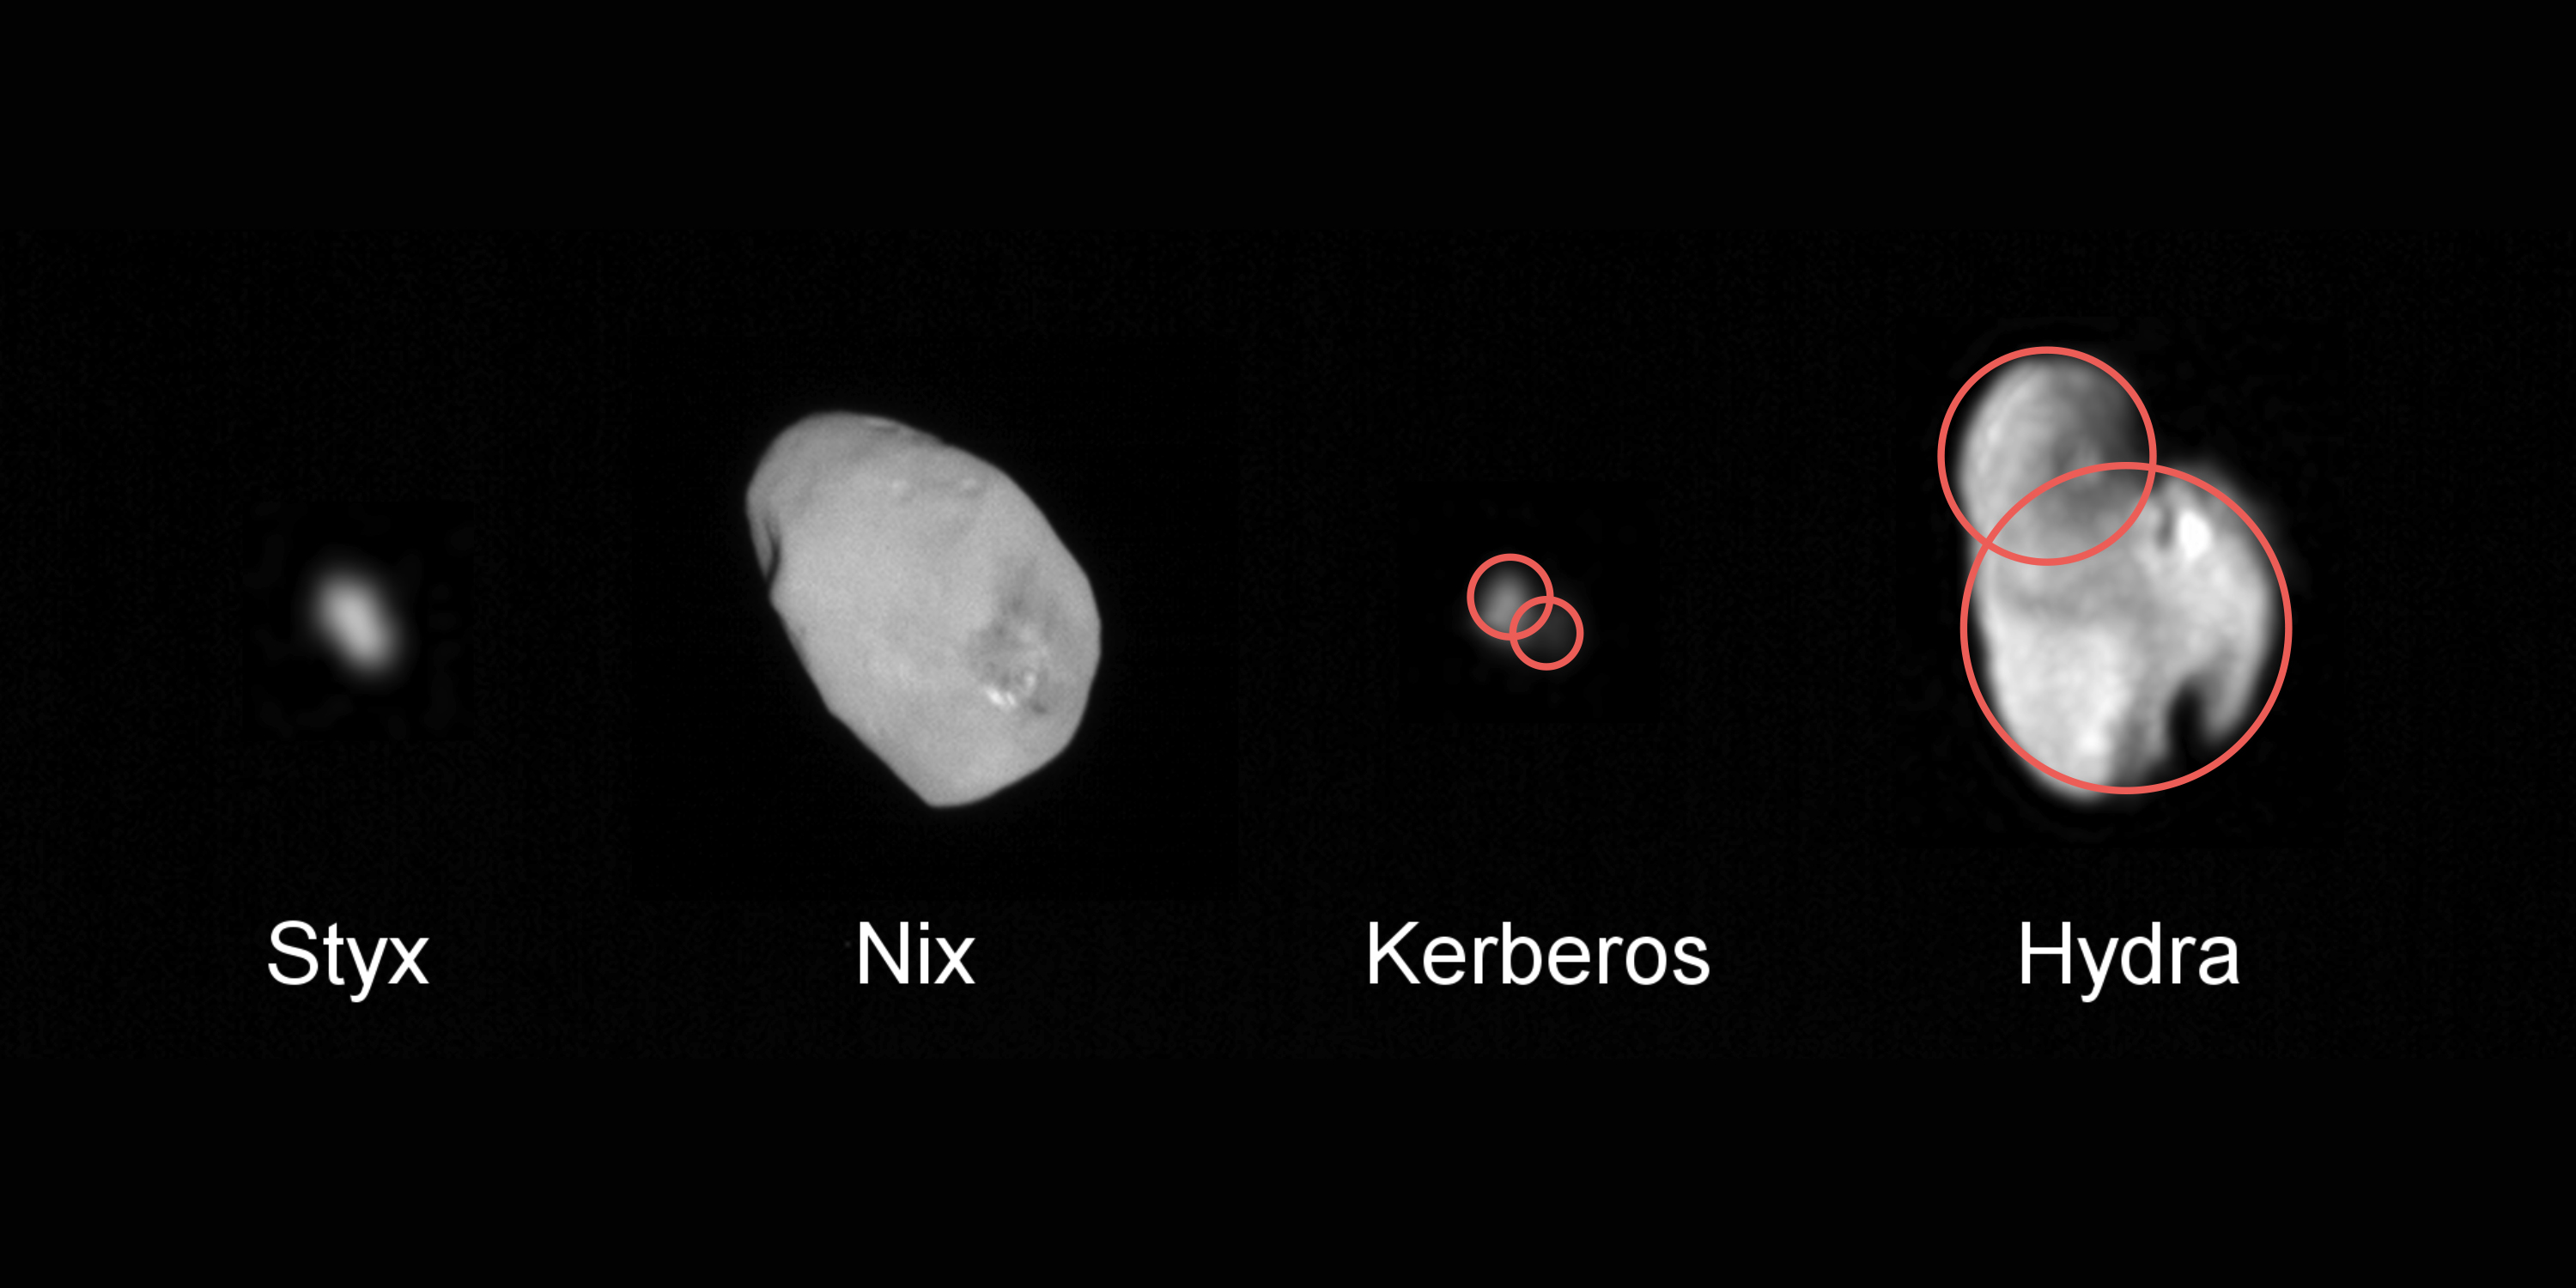

Merged Bodies

NASA’s New Horizons data indicates that at least two (and possibly all four) of Pluto’s small moons may be the result of mergers between still smaller moons. If this discovery is borne out with further analysis, it could provide important new clues to the formation of the Pluto system.

The Johns Hopkins University Applied Physics Laboratory in Laurel, Maryland, designed, built, and operates the New Horizons spacecraft, and manages the mission for NASA’s Science Mission Directorate. The Southwest Research Institute, based in San Antonio, leads the science team, payload operations and encounter science planning. New Horizons is part of the New Frontiers Program managed by NASA’s Marshall Space Flight Center in Huntsville, Alabama.

Credit: NASA/Johns Hopkins University Applied Physics Laboratory/Southwest Research Institute